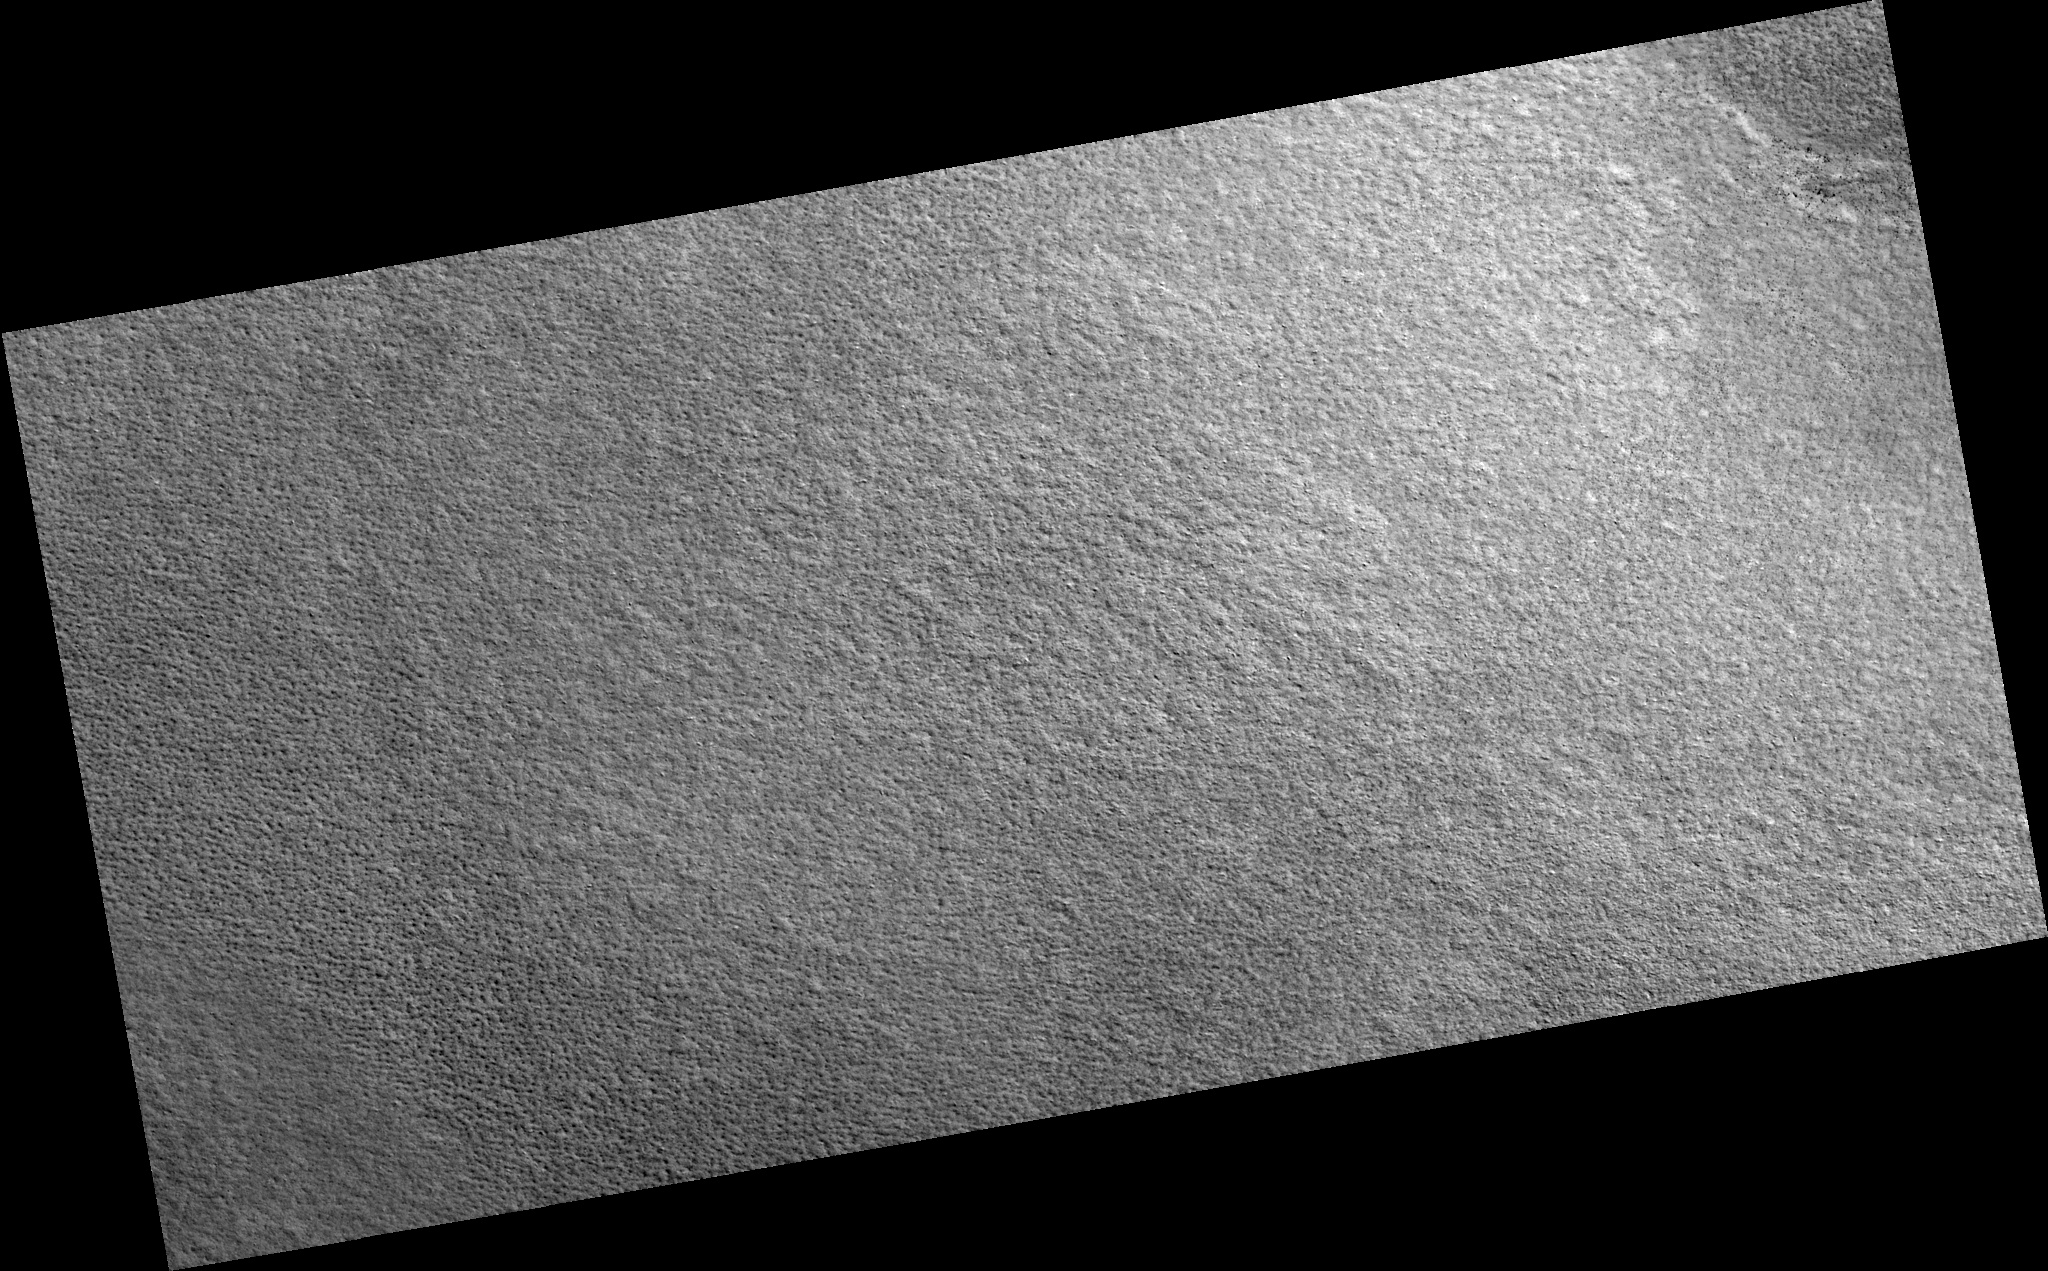

Northern Plains

Image PSP_001417_2510 was taken by the High Resolution Imaging Science Experiment (HiRISE) camera onboard the Mars Reconnaissance Orbiter spacecraft on November 14, 2006. The complete image is centered at 71.0 degrees latitude, 260.0 degrees East longitude. The range to the target site was 313.9 km (196.2 miles). At this distance the image scale is 31.4 cm/pixel (with 1 x 1 binning) so objects ~94 cm across are resolved. The image shown here has been map-projected to 25 cm/pixel. The image was taken at a local Mars time of 2:57 PM and the scene is illuminated from the west with a solar incidence angle of 60 degrees, thus the sun was about 30 degrees above the horizon. At a solar longitude of 135.5 degrees, the season on Mars is Northern Summer.

NASA’s Jet Propulsion Laboratory, a division of the California Institute of Technology in Pasadena, manages the Mars Reconnaissance Orbiter for NASA’s Science Mission Directorate, Washington. Lockheed Martin Space Systems, Denver, is the prime contractor for the project and built the spacecraft. The High Resolution Imaging Science Experiment is operated by the University of Arizona, Tucson, and the instrument was built by Ball Aerospace and Technology Corp., Boulder, Colo.

Credit: NASA/JPL/Univ. of Arizona